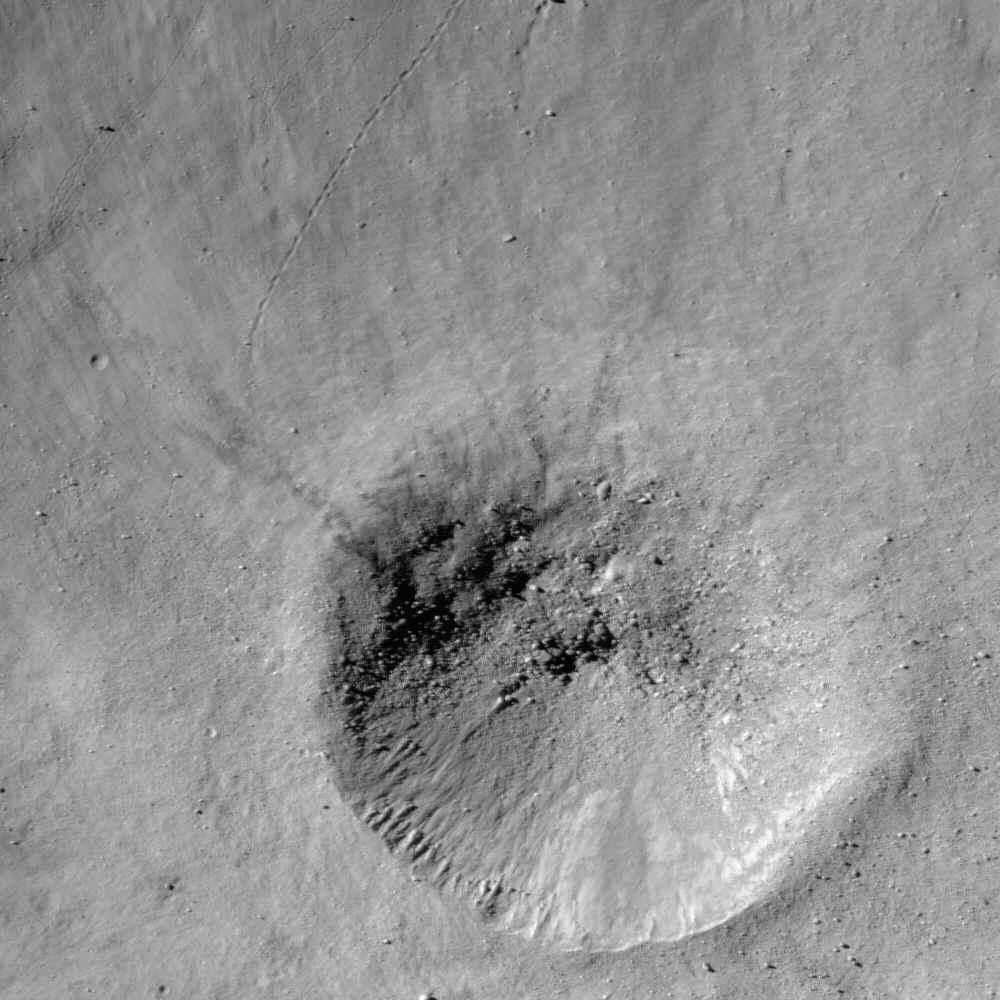

Small Crater on the wall of Metius B

Fresh crater on the southwest rim of Metius B crater. LROC NAC image width is 740 meters.

Impacts at all scales dominate the lunar surface. This is a relatively small (440 m diameter) unnamed crater on the southwest rim of Metius B, which itself is a 14 km diameter crater on the floor of Metius, an 88 km diameter crater in the southeast highlands on the lunar nearside. Some post-impact modifications to this crater are readily apparent. Although the crater itself is circular, you can see that the materials inside the crater slumped towards the downslope side of the crater following the impact. There are also numerous boulder trails emanating from around this very fresh crater, created when the rocks strewn outwards by this impact event landed on the slope and began rolling towards the bottom of Metius B.

Even though the Moon may not seem like a terribly dynamic environment, in actuality impacts still occur on a fairly regular basis. One of the critical goals of the LROC scientific investigation is to provide the necessary information to quantify the recent impact rate, providing a key data point for designers of future lunar habitats.

NASA’s Goddard Space Flight Center built and manages the mission for the Exploration Systems Mission Directorate at NASA Headquarters in Washington. The Lunar Reconnaissance Orbiter Camera was designed to acquire data for landing site certification and to conduct polar illumination studies and global mapping. Operated by Arizona State University, the LROC facility is part of the School of Earth and Space Exploration (SESE). LROC consists of a pair of narrow-angle cameras (NAC) and a single wide-angle camera (WAC). The mission is expected to return over 70 terabytes of image data.

Credit: NASA/GSFC/Arizona State University